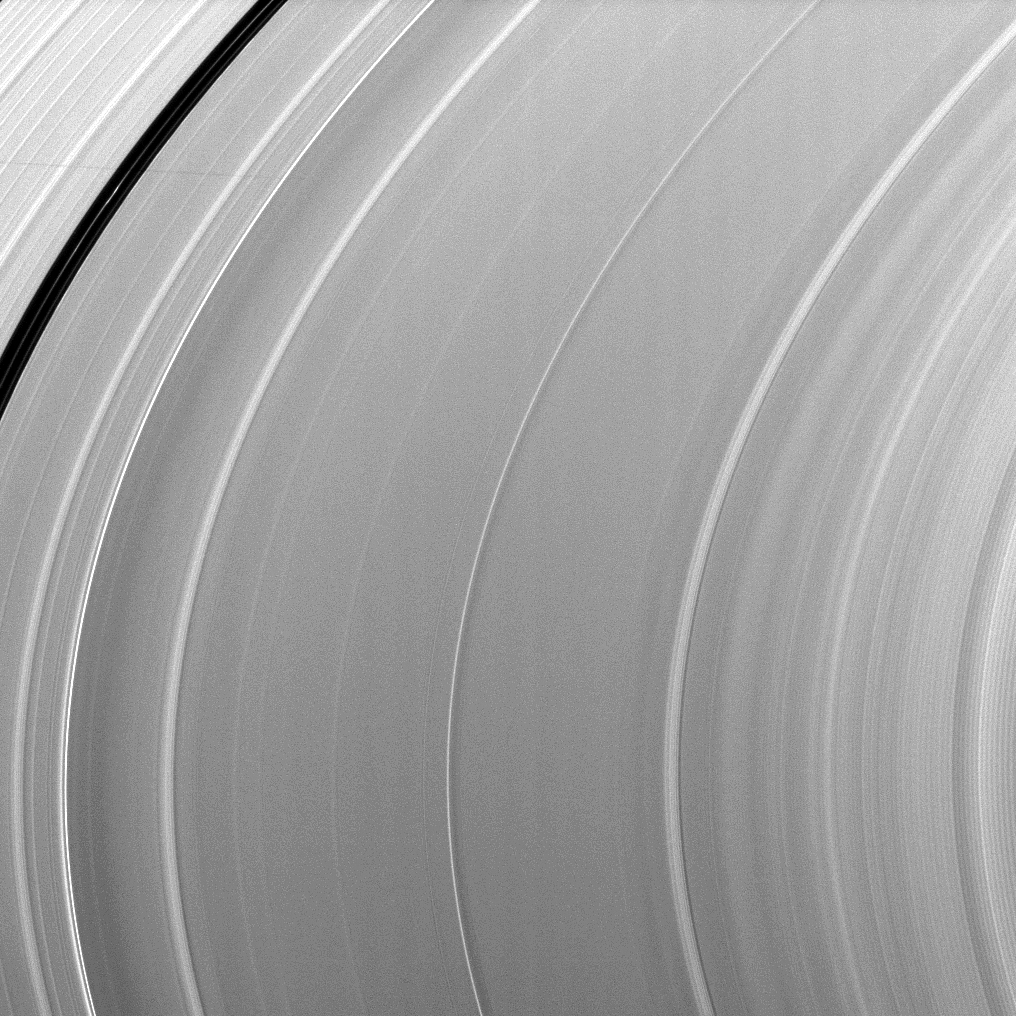

Shadow and a Wave

The very faint shadow of the moon Atlas stretches across the top left of this image while a wave undulates across the A ring in the lower right of this image, which was taken around the time of Saturn’s August 2009 equinox.

The wave, seen here as narrow light and dark zones, is the Iapetus -1:0 nodal bending wave first seen in Voyager images from 1980 and not reported again until the 2009 equinox (see PIA11670). This bending wave has a long wavelength and a low amplitude that make it difficult to see except under equinox illumination. This nodal wave is the result of a resonance in which the precession rate of the ring particles’ orbital planes (the”nodal precession”) is in resonance with the orbit of the moon Iapetus. To learn more about bending waves observed in Saturn’s rings, see PIA10501.

The novel illumination geometry that accompanies equinox lowers the sun’s angle to the ringplane, significantly darkens the rings, and causes out-of-plane structures to look anomalously bright and cast shadows across the rings. These scenes are possible only during the few months before and after Saturn’s equinox, which occurs only once in about 15 Earth years. Before and after equinox, Cassini’s cameras have spotted not only the predictable shadows of some of Saturn’s moons (see PIA11657), but also the shadows of newly revealed vertical structures in the rings themselves (see PIA11665).

This view looks toward the northern, sunlit side of the rings from about 15 degrees above the ringplane.

The image was taken in visible light with the Cassini spacecraft narrow-angle camera on Aug. 15, 2009. The view was obtained at a distance of approximately 1.8 million kilometers (1.1 million miles) from Saturn. Image scale is 10 kilometers (6 miles) per pixel.

The Cassini-Huygens mission is a cooperative project of NASA, the European Space Agency and the Italian Space Agency. The Jet Propulsion Laboratory, a division of the California Institute of Technology in Pasadena, manages the mission for NASA’s Science Mission Directorate, Washington, D.C. The Cassini orbiter and its two onboard cameras were designed, developed and assembled at JPL. The imaging operations center is based at the Space Science Institute in Boulder, Colo.

Credit: NASA/JPL/Space Science Institute